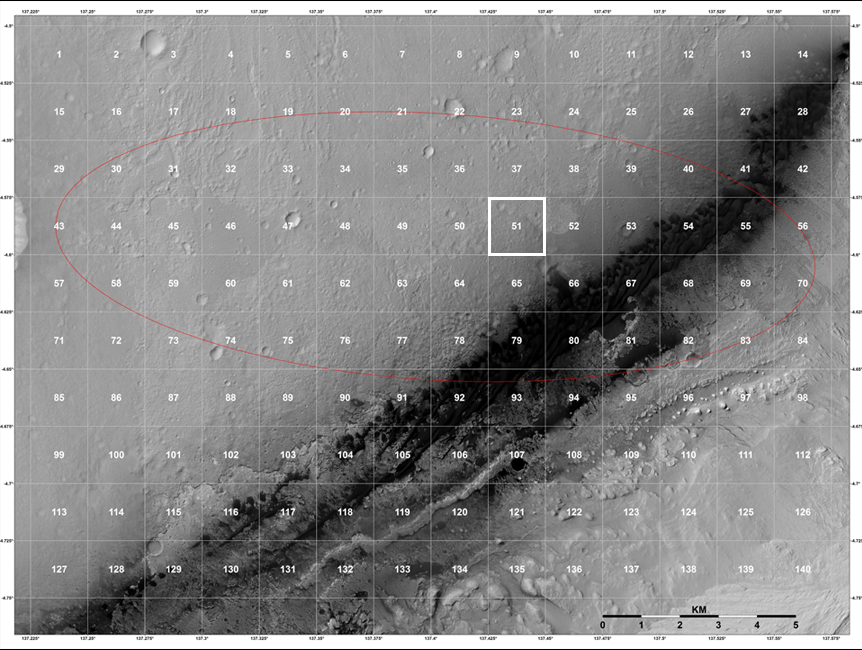

Staking out Curiosity’s Landing Site

The geological context for the landing site of NASA’s Curiosity rover is visible in this image mosaic obtained by the High-Resolution Imaging Science Experiment (HiRISE) camera on NASA’s Mars Reconnaissance Orbiter. The area around the landing site has been divided into square areas of interest about .9-mile (1.5-kilometers) wide. The mission has divided the surface into those quadrangles, or quads, so that groups of team members can focus their analysis on a particular part of the surface. Mt. Sharp is to the bottom right, out of the picture.

Curiosity landed in the quad called Yellowknife (number 51), a city in northwestern Canada as well as group of rocks from the same region. The rocks were formed 2.7 billion years ago from both volcanoes and sediments laid down by water, and were deposited over 4-billion-year-old rocks, the oldest known on Earth.

The red line shows the region known as the landing ellipse.

HiRISE is one of six instruments on NASA’s Mars Reconnaissance Orbiter. The University of Arizona, Tucson, operates the orbiter’s HiRISE camera, which was built by Ball Aerospace & Technologies Corp., Boulder, Colo. NASA’s Jet Propulsion Laboratory, a division of the California Institute of Technology in Pasadena, manages the Mars Reconnaissance Orbiter Project for the NASA Science Mission Directorate, Washington. Lockheed Martin Space Systems, Denver, built the spacecraft.

Credit: NASA/JPL-Caltech/Univ. of Arizona